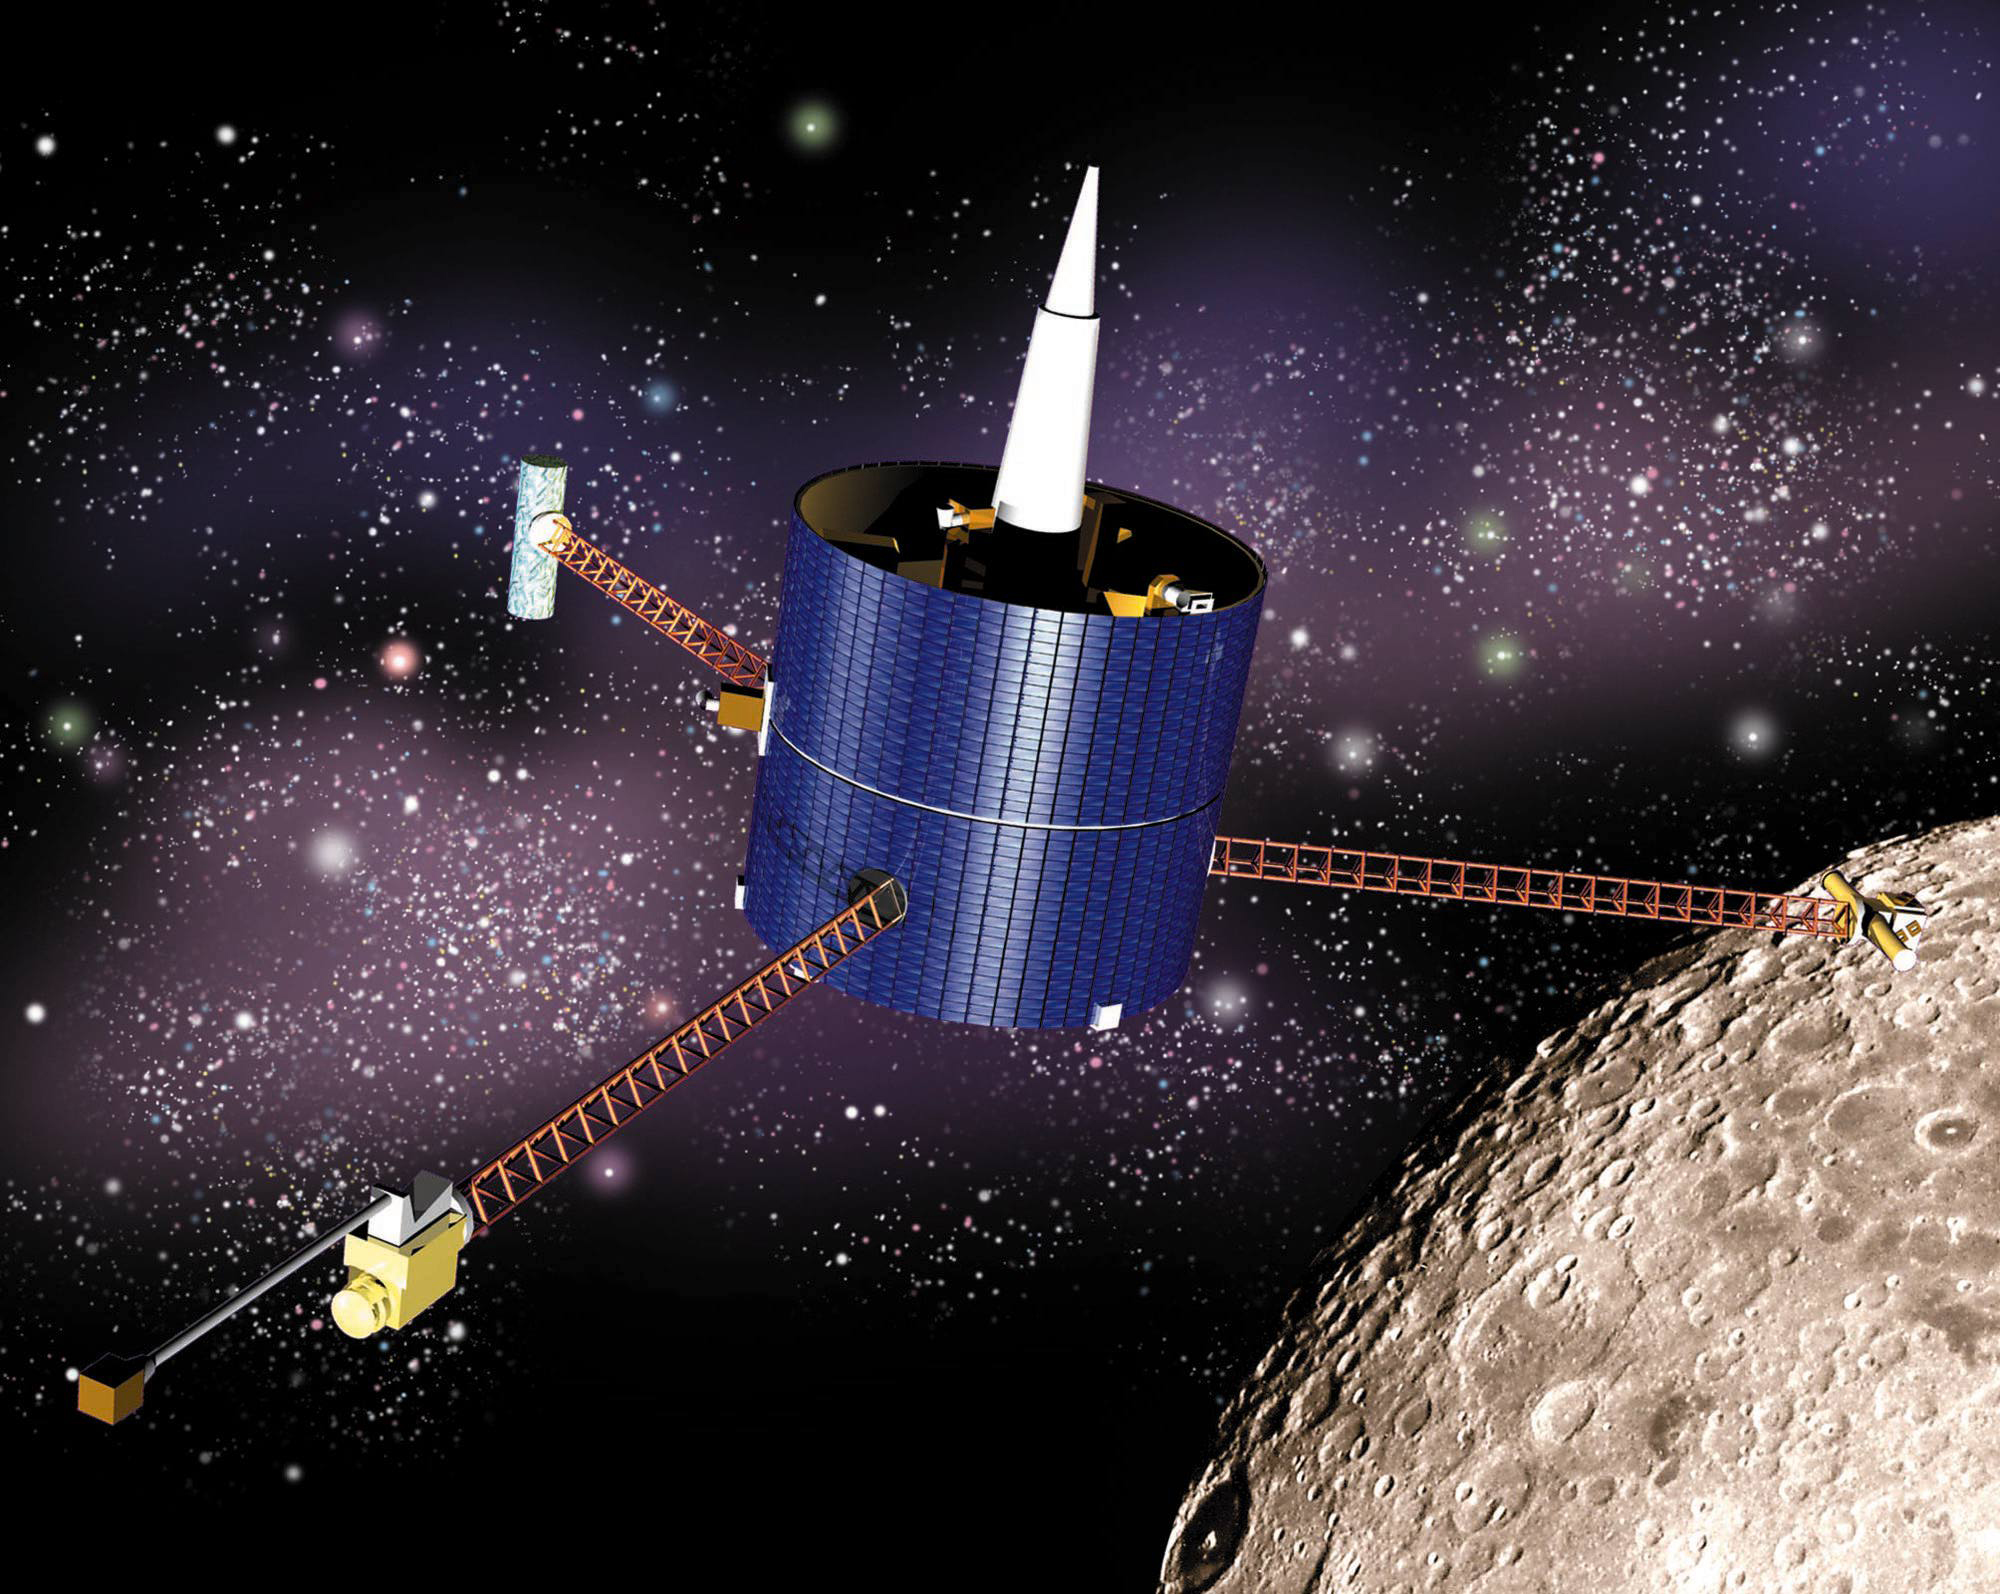

Lunar Prospector (Artist’s Concept)

This artist’s concept of the Lunar Prospector shows the spacecraft in lunar orbit. Instrument masts are fully deployed.

Lunar Prospector spent about a year and a half studying and mapping the Moon. After its mission was complete, was deliberately crashed into the Moon’s south pole to look for evidence of water ice. None was observed.

Credit: NASA/Ames